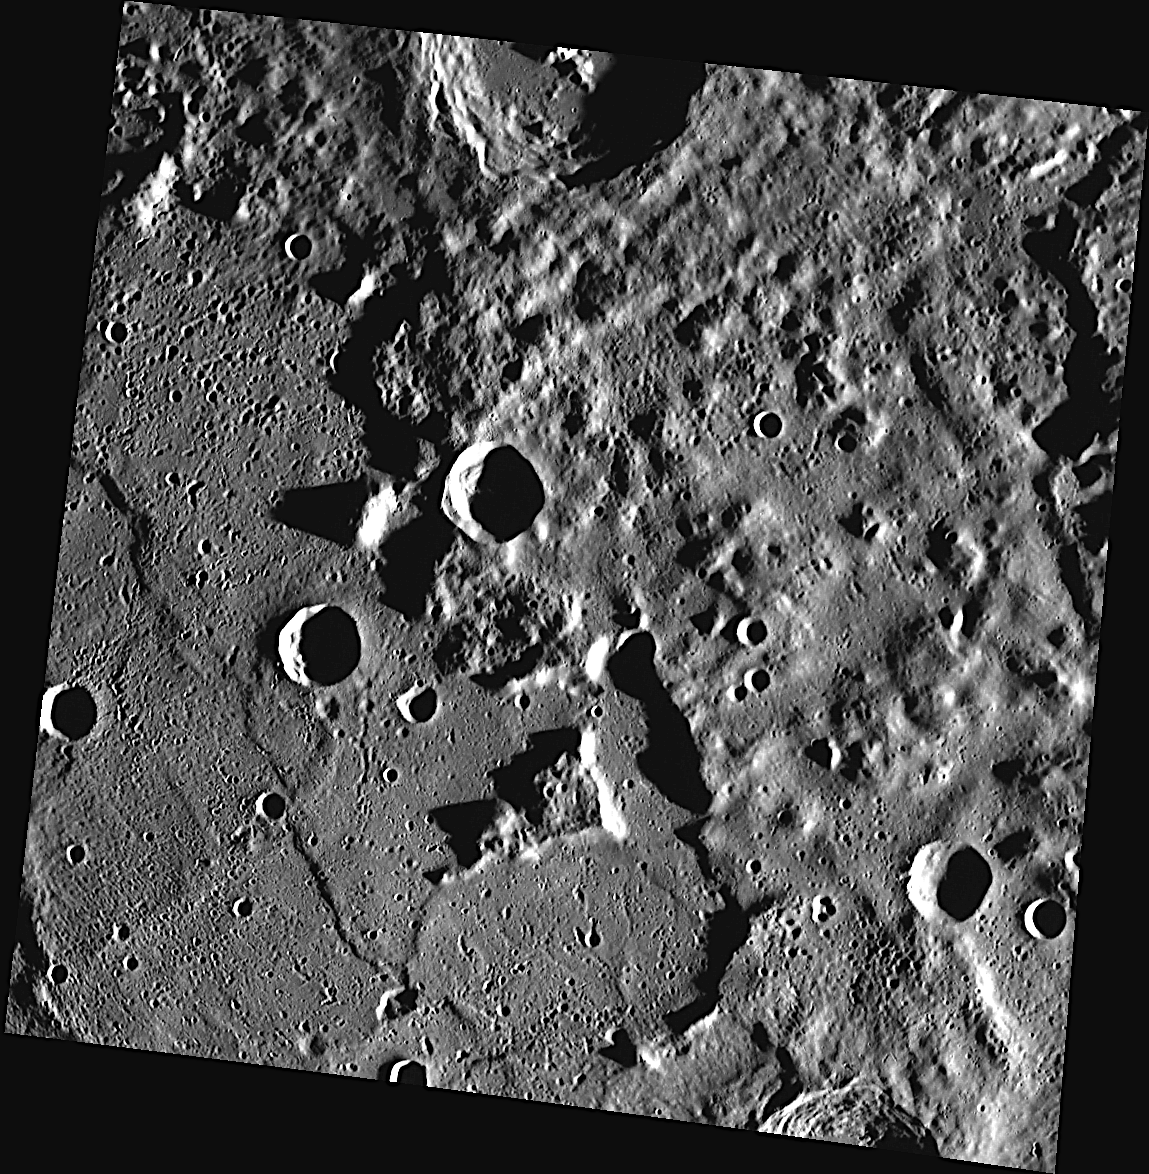

Islands in the Stream

This image shows a portion of the eastern edge of Caloris basin, one of the largest impact basins in the Solar System. The floor of the Caloris basin is filled with volcanic plains, while the Caloris Montes, a ring of mountainous peaks, are found along the basin’s rim. The surface located outside Caloris is scoured and rough. Near the edge of the Caloris basin, “islands” of rough terrain can be found surrounded by the smooth volcanic plains of Caloris’ floor, such as the one visible near the center of this image.

This image was acquired as part of MDIS’s high-resolution stereo base map. The stereo base map is used in combination with the surface morphology base map to create high-resolution stereo views of Mercury’s surface, with an average resolution of 250 meters/pixel (0.16 miles/pixel or 820 feet/pixel) or better. During MESSENGER’s one-year mission, the surface morphology base map is acquired during the first 176 days, and the second 176 days are used to acquire the complementary stereo base map, which includes the image here.

The MESSENGER spacecraft is the first ever to orbit the planet Mercury, and the spacecraft’s seven scientific instruments and radio science investigation are unraveling the history and evolution of the Solar System’s innermost planet. Visit the Why Mercury? section of this website to learn more about the key science questions that the MESSENGER mission is addressing. During the one-year primary mission, MDIS is scheduled to acquire more than 75,000 images in support of MESSENGER’s science goals.

Date acquired: October 25, 2011
Image Mission Elapsed Time (MET): 228023960
Image ID: 929374
Instrument: Wide Angle Camera (WAC) of the Mercury Dual Imaging System (MDIS)
WAC filter: 7 (748 nanometers)
Center Latitude: 39.83°
Center Longitude: 180.2° E
Resolution: 236 meters/pixel
Scale: This image is approximately 250 kilometers (160 miles) across
Incidence Angle: 81.8°
Emission Angle: 10.8°
Phase Angle: 89.1°

These images are from MESSENGER, a NASA Discovery mission to conduct the first orbital study of the innermost planet, Mercury. For information regarding the use of images, see the MESSENGER image use policy.

Credit: NASA/Johns Hopkins University Applied Physics Laboratory/Carnegie Institution of Washington